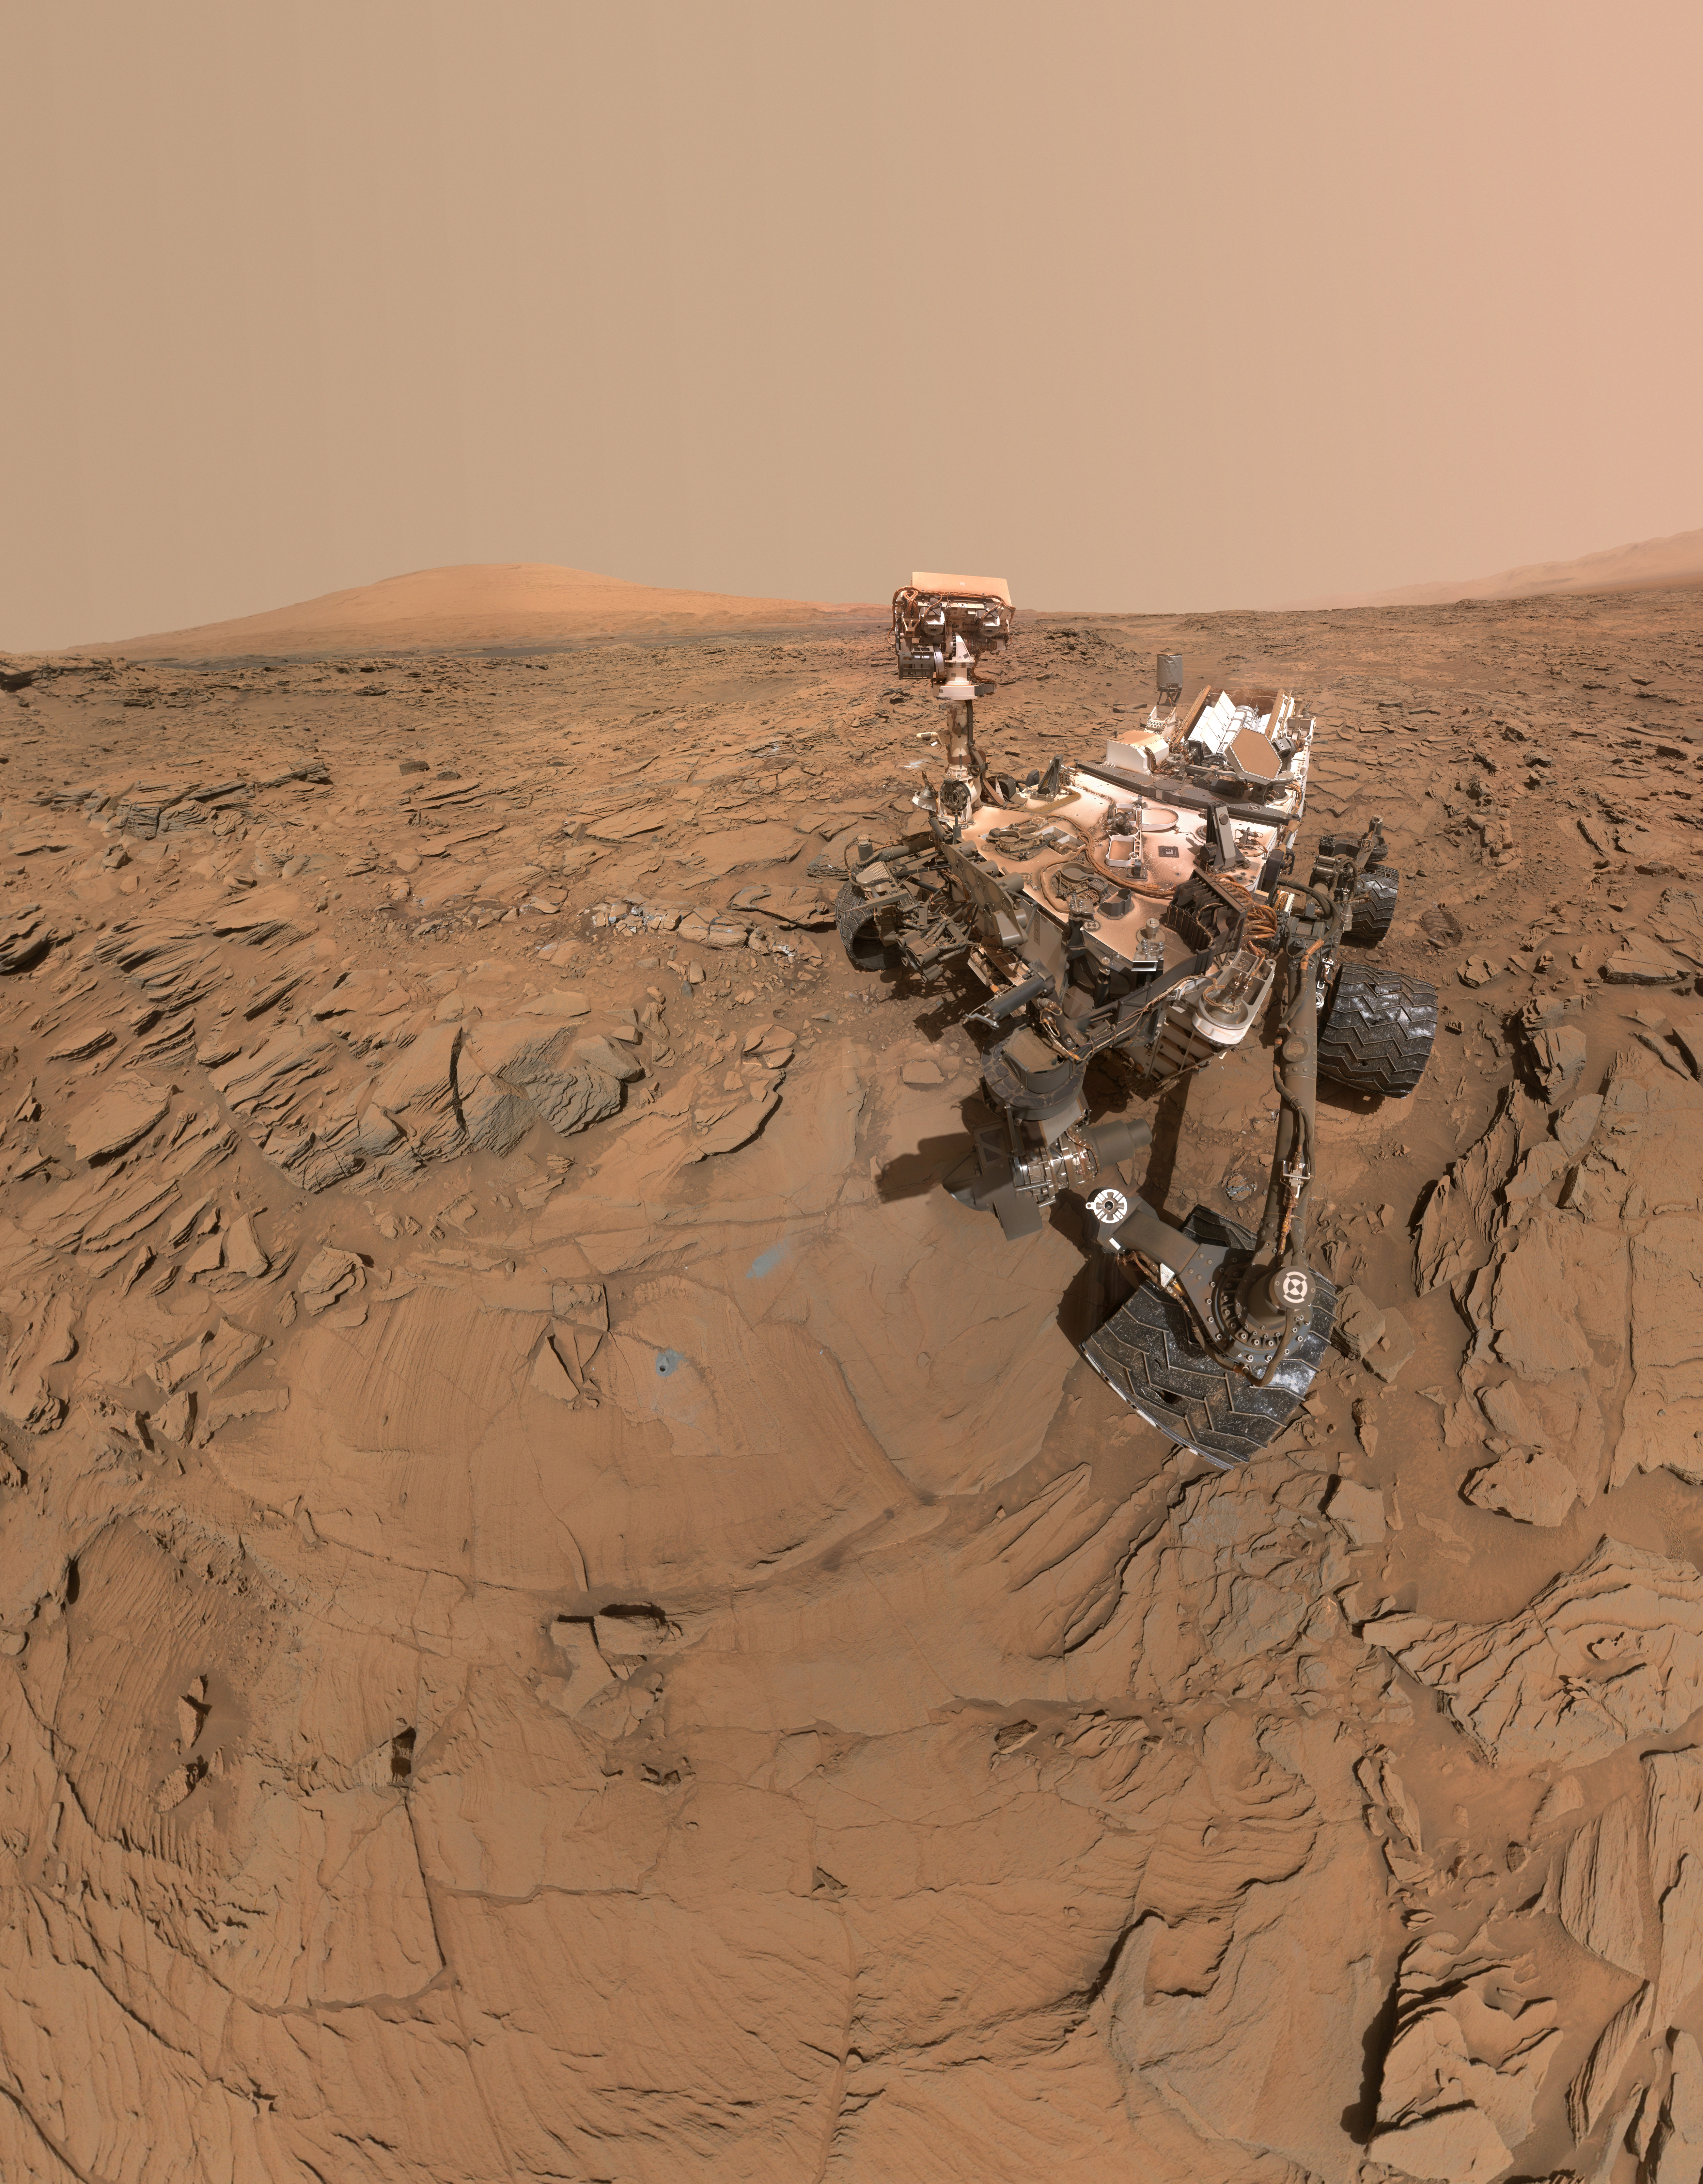

Curiosity Self-Portrait at ‘Okoruso’ Drill Hole

This self-portrait of NASA’s Curiosity Mars rover shows the vehicle at a drilled sample site called “Okoruso,” on the “Naukluft Plateau” of lower Mount Sharp. The scene combines multiple images taken with the rover’s Mars Hand Lens Imager (MAHLI) on May 11, 2016, during the 1,338th Martian day, or sol, of the rover’s work on Mars.

In front of the rover is the hole, surrounded by grayish drill cuttings, created by using Curiosity’s drill to collect sample rock powder at Okoruo, plus a patch of powder dumped onto the ground after delivery of a portion to the rover’s internal Chemistry and Mineralogy (CheMin) laboratory instrument.

The rover team compared the rock powder from drilling at Okoruso to material from the nearby “Lubango” drilling site, which is visible behind the rover, just to the left of the mast. The Lubango site was selected within a pale zone, or “halo,” beside a fracture in the area’s sandstone bedrock. Okoruso is in less-altered bedrock farther from any fractures. Note that the Okoruso drill cuttings appear darker than the Lubango drill cuttings. The Lubango sample was found to be enriched in silica and sulfates, relative to Okoruso.

To the left of the rover, in this scene, several broken rocks reveal grayish interiors. Here, Curiosity was driven over the rocks in a fracture-associated halo, so that freshly exposed surfaces could be examined with MAHLI, Mast Camera (Mastcam) and Chemistry and Camera (ChemCam) instruments.

An upper portion of Mount Sharp is prominent on the horizon. A map at PIA20748 shows locations of Okoruso and Lubango relative to other drilling sites along Curiosity’s route.

The MAHLI camera is mounted at the end of the rover’s robotic arm. The rover self-portrait view from stitching together multiple images does not include the rover’s arm. Wrist motions and turret rotations on the arm allowed MAHLI to acquire the mosaic’s component images. The arm was positioned out of the shot in the images, or portions of images, that were used in this mosaic. This process was used previously in acquiring and assembling Curiosity self-portraits taken at sample-collection sites, including “Bagnold Dune Field” (PIA20317), “Rocknest” (PIA16468), “Windjana” (PIA18390) and “Buckskin” (PIA19807).

For scale, the rover’s wheels are 20 inches (50 centimeters) in diameter and about 16 inches (40 centimeters) wide.

Another version (PIA20602) of this self-portrait at Okoruso poses the top of the mast with the cameras on the mast facing away from MAHLI. The animated version blinks back and forth between the two views.

MAHLI was built by Malin Space Science Systems, San Diego. NASA’s Jet Propulsion Laboratory, a division of the California Institute of Technology in Pasadena, manages the Mars Science Laboratory Project for the NASA Science Mission Directorate, Washington. JPL designed and built the project’s Curiosity rover.

More information about Curiosity is online at http://www.nasa.gov/msl and http://mars.jpl.nasa.gov/msl/.

Photojournal Note: Also available is the full resolution TIFF file PIA20603_full.tif. This file may be too large to view from a browser; it can be downloaded onto your desktop by right-clicking on the previous link and viewed with image viewing software.

Credit: NASA/JPL-Caltech/MSSS